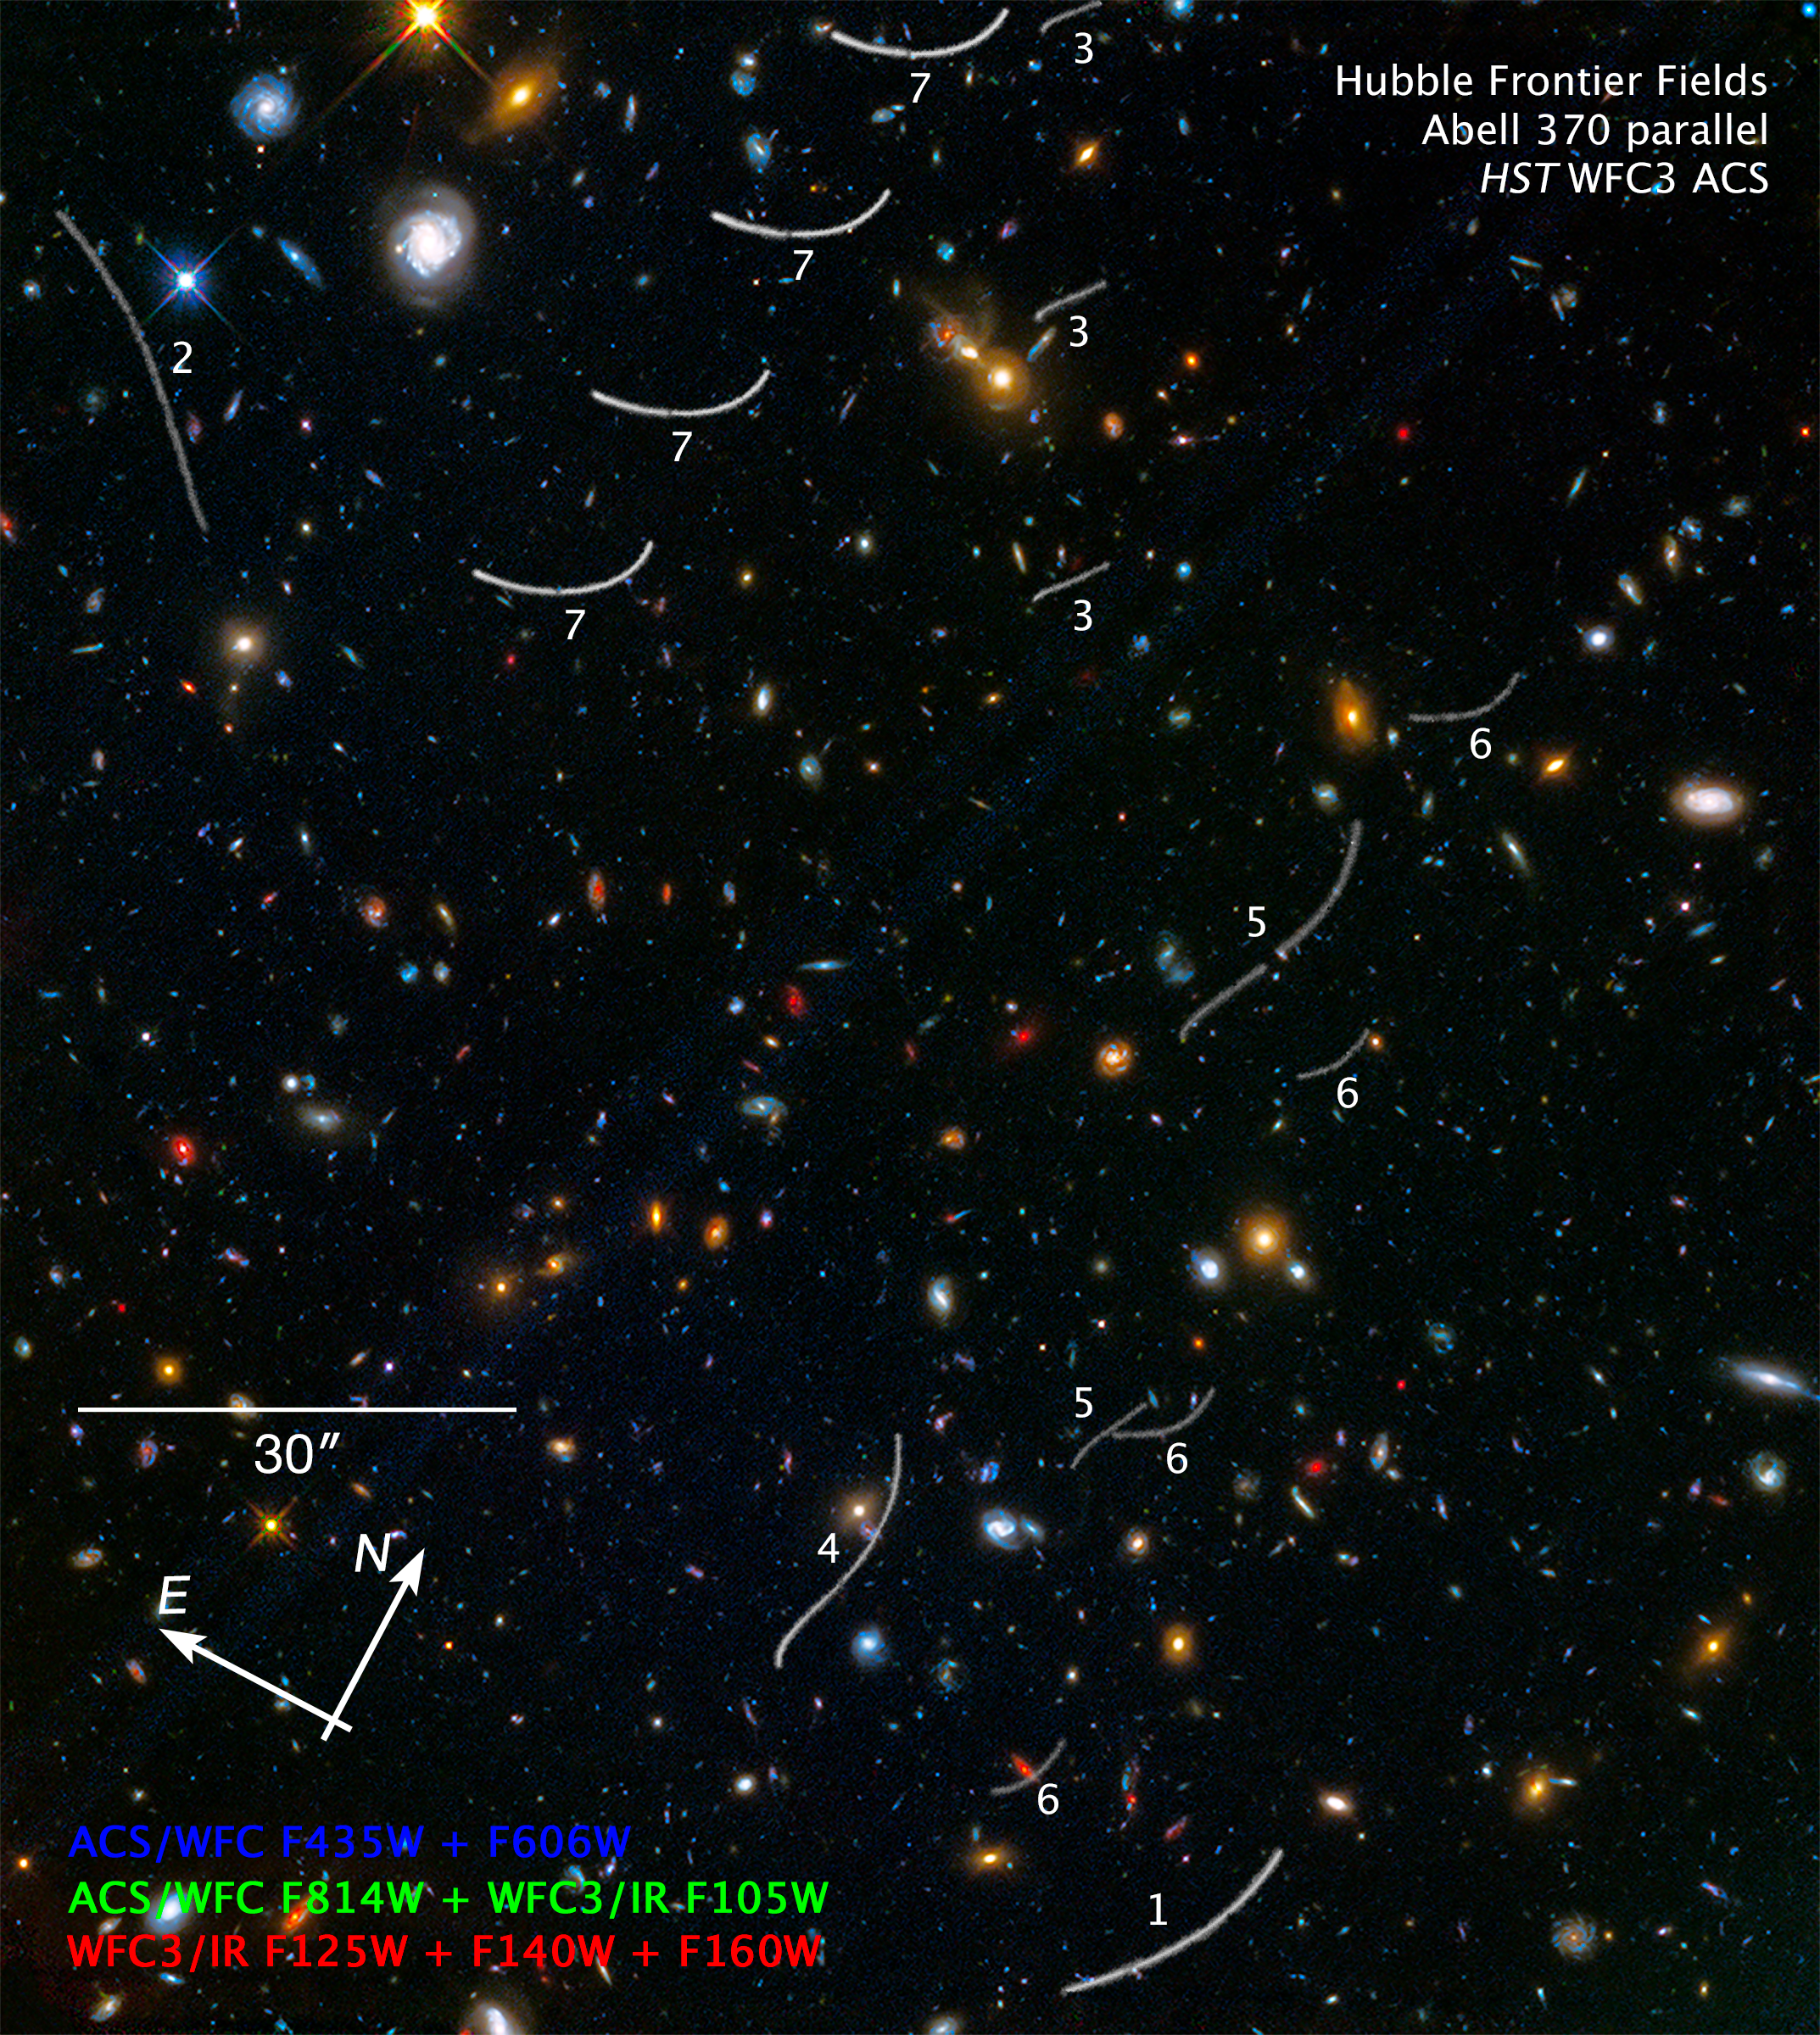

Compass Image for Abell 370 Parallel Field with Asteroids

Object Name: Abell 370 Parallel Field
Object Description: Asteroids in Foreground of Hubble Frontier Fields Image
Instrument: HST ACS/WFC; WFC3/IR
Filters: ACS/WFC: F435W, F606W, and F814W; WFC3/IR: F105W, F125W, F140W, and F160W

This image is a composite of separate exposures made by the WFC3 instrument on the Hubble Space Telescope using two different cameras and filters isolating the light of specific elements or of specific broad wavelength ranges. The color arises by assigning different hues (colors), to each monochromatic image. In this case, the colors are: blue WFC3/UVIS F435W + F606W, green WFC3/UVIS F814W + WFC3/IR F015W, orange/red WFC3/IR F125W + F140W + F160W.

Credit: NASA, ESA, Ben Sunnquist (STScI), Jennifer Mack (STScI)